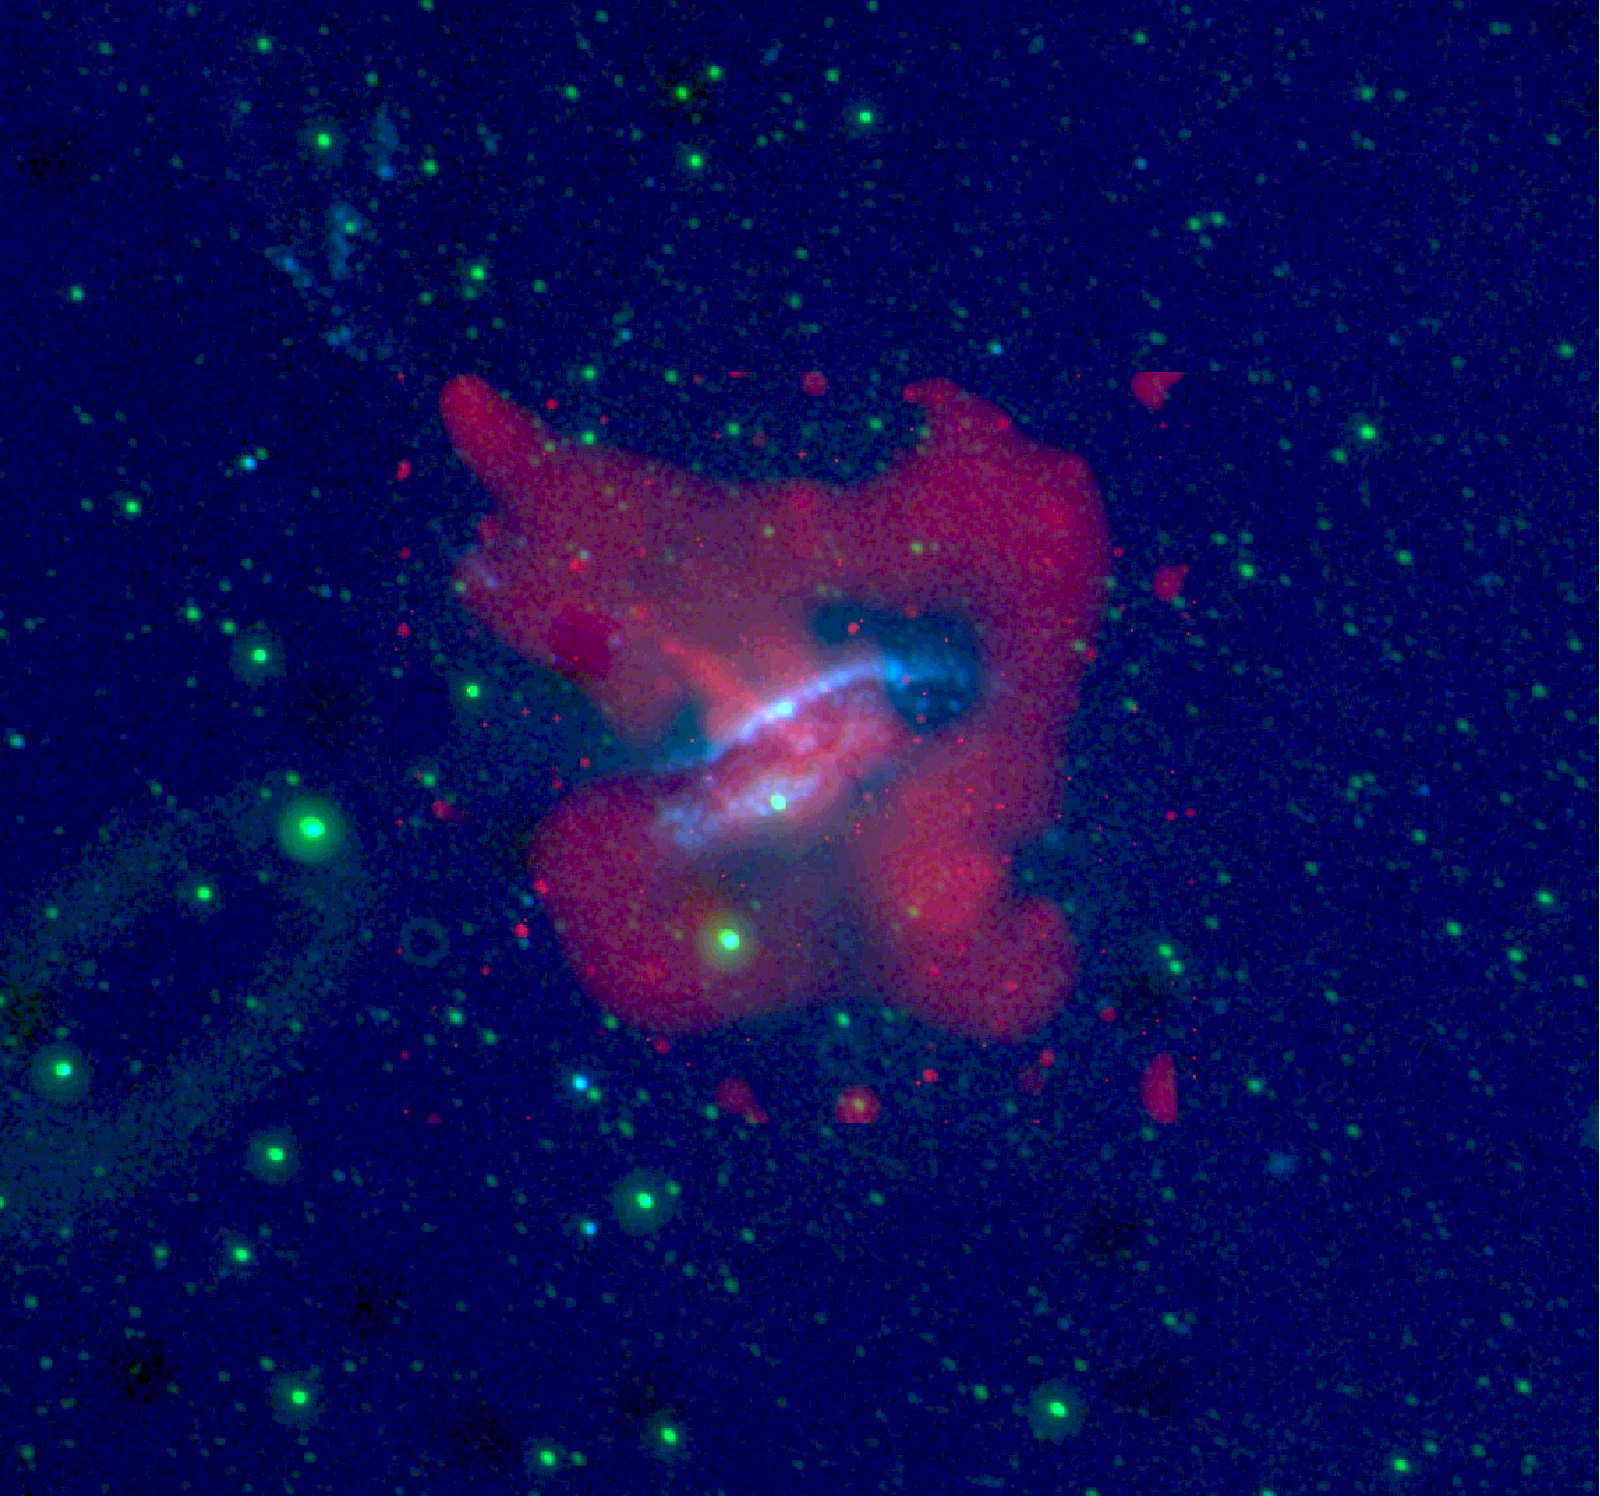

Galaxy Centaurus A

This image of the active galaxy Centaurus A was taken by NASA’s Galaxy Evolution Explorer on June 7, 2003. The galaxy is located 30 million light-years from Earth and is seen edge on, with a prominent dust lane across the major axis. In this image the near ultraviolet emission is represented as green, and the far ultraviolet emission as blue. The galaxy exhibits jets of high energy particles, which were traced by the X-ray emission and measured by NASA’s Chandra X-ray Observatory. These X-ray emissions are seen as red in the image. Several regions of ultraviolet emission can be seen where the jets of high energy particles intersect with hydrogen clouds in the upper left corner of the image. The emission shown may be the result of recent star formation triggered by the compression of gas by the jet.

The Galaxy Evolution Explorer mission is led by the California Institute of Technology, which is also responsible for the science operations and data analysis. NASA’s Jet Propulsion Laboratory, Pasadena, Calif., a division of Caltech, manages the mission and built the science instrument. The mission was developed under NASA’s Explorers Program, managed by the Goddard Space Flight Center, Greenbelt, Md. The mission’s international partners include South Korea and France.

Credit: NASA/JPL/Caltech